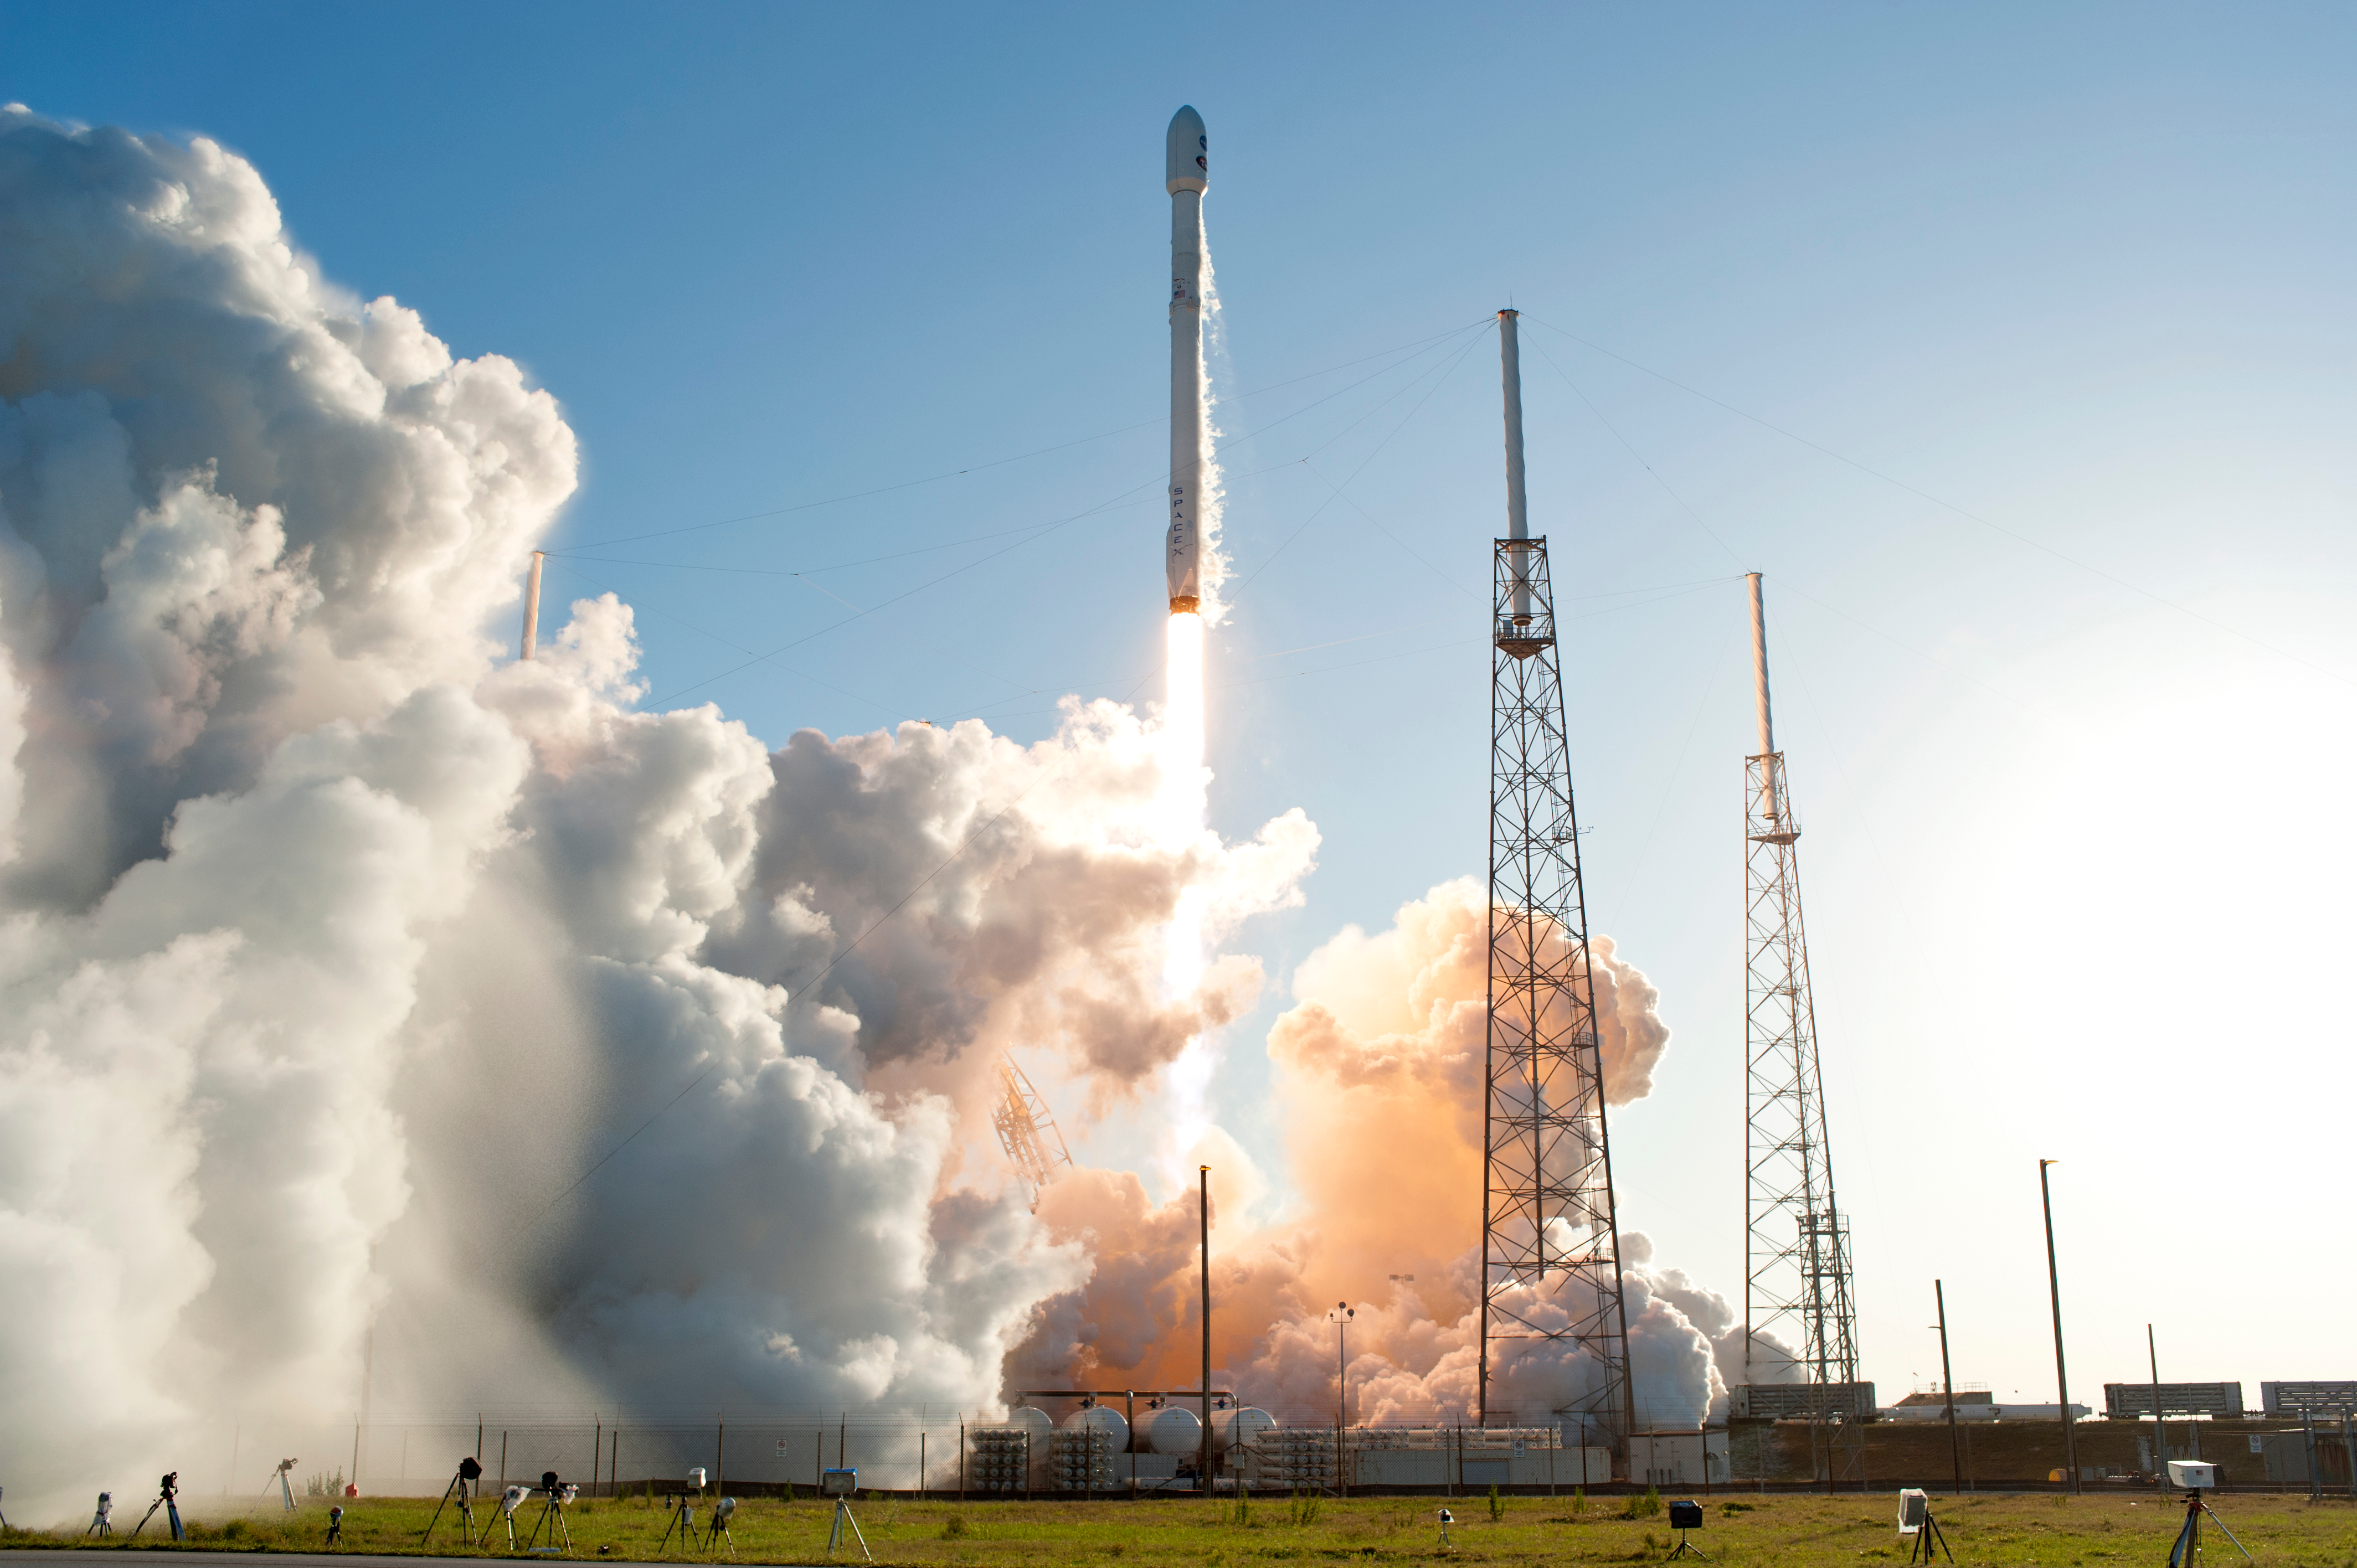

SpaceX TESS Liftoff

A SpaceX Falcon 9 rocket lifts off from Space Launch Complex 40 at Cape Canaveral Air Force Station in Florida, carrying NASA's Transiting Exoplanet Survey Satellite (TESS). Liftoff was at 6:51 p.m. EDT. TESS will search for planets outside of our solar system. The mission will find exoplanets that periodically block part of the light from their host stars, events called transits. The satellite will survey the nearest and brightest stars for two years to search for transiting exoplanets.

Credit: NASA/Tony Gray